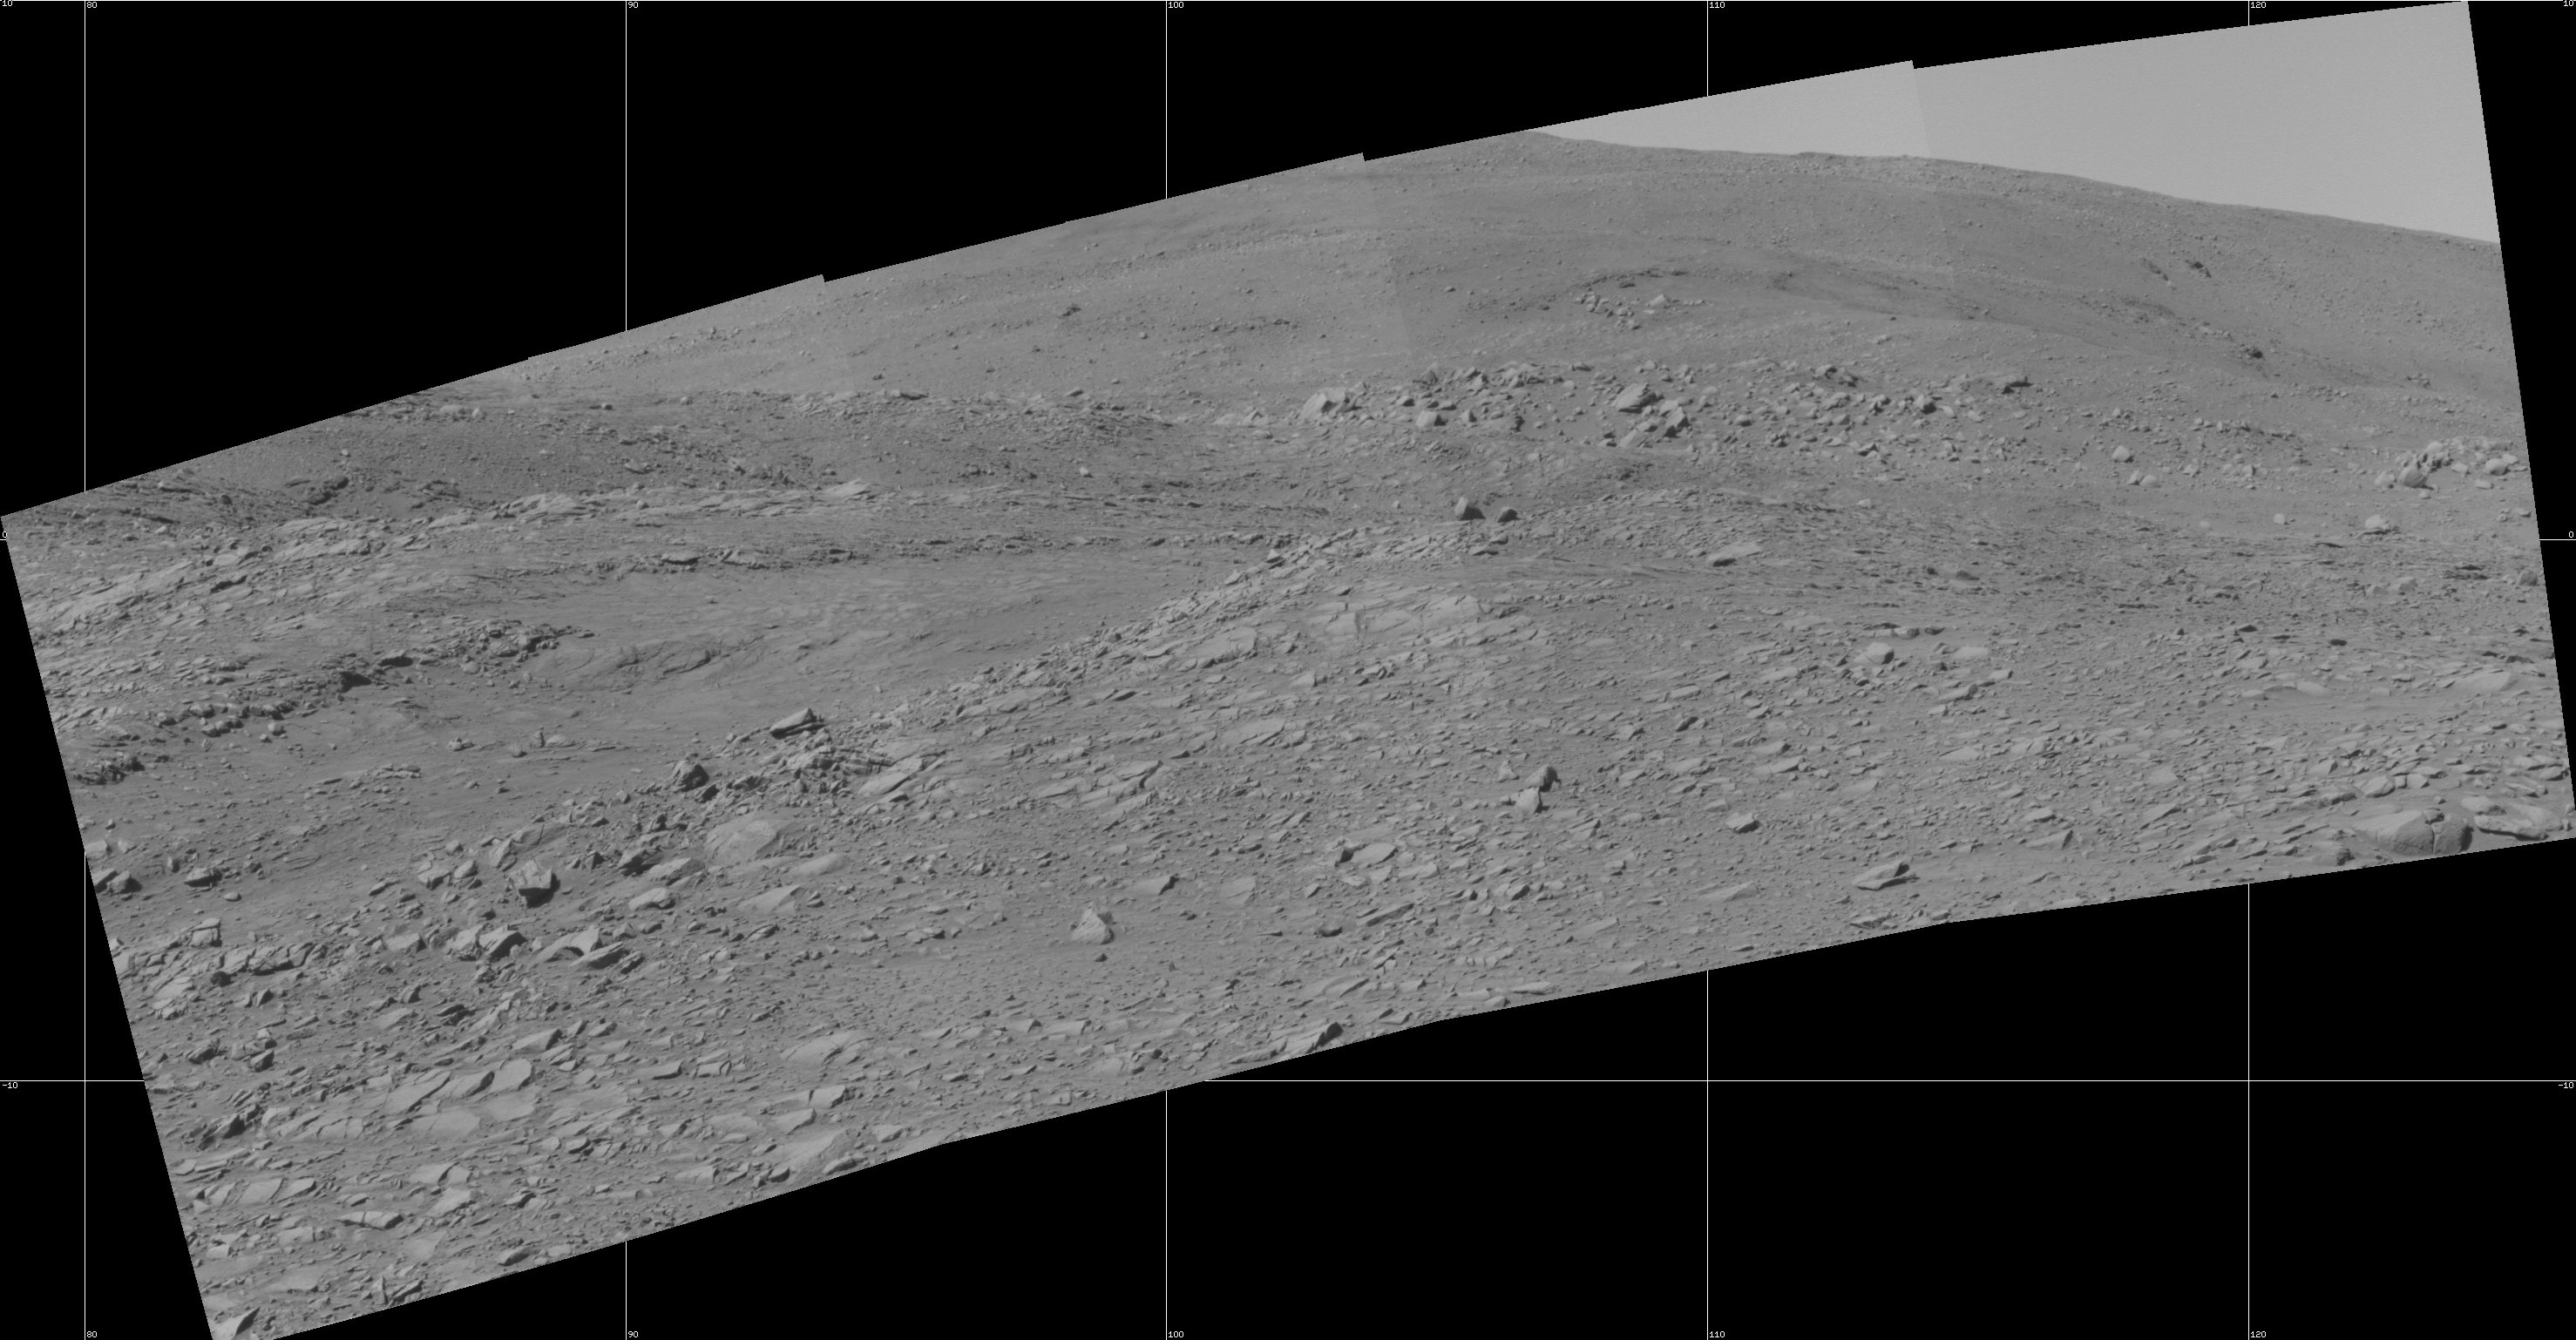

Interesting Features in Spirit’s Uphill View

Planetary scientists got excited when they saw this imagery coming in from NASA’s Mars Exploration Rover Spirit because they could see hints of rock strata and other interesting geologic features ahead. In the middle of this image, from upper left to the lower right, lies a trough that resembles a small ravine. To the right of that and a little way up the hill, beyond a rock-strewn surface, sits a small rounded ridge. Fine horizontal streaks, just perceptible in this image, suggest possible layering in the bedrock. Above that are rock features that appear to drape across the slopes. Scientists are discussing whether to take the rover closer or select other interesting targets for further study. This view looks eastward from the “West Spur” of the “Columbia Hills,” where Spirit has been conducting scientific investigations. It is a mosaic of several frames Spirit took with its panoramic camera on the rover’s 229th martian day, or sol, (Aug. 24, 2004). The field of view is 48 degrees from left to right. The image is presented in a cylindrical projection with geometrical seam correction.

Credit: NASA/JPL/Cornell